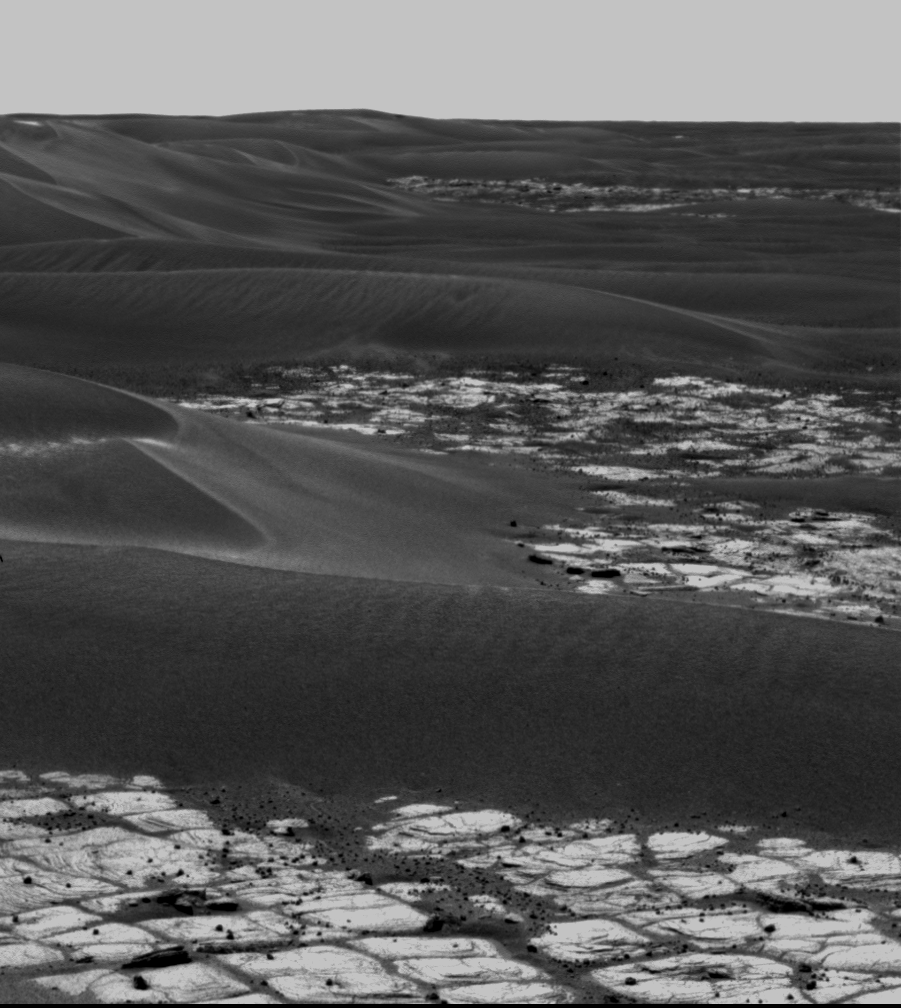

Dodging the Drifts

This image taken by NASA’s Mars Exploration Rover Opportunity is a portion of a mosaic acquired by the panoramic camera. The picture highlights the light-toned outcrop on the rim of “Erebus Crater” and large, dark, wind-deposited drifts that have filled the center of the crater. Opportunity took this image on the rover’s 608th sol (Oct. 9, 2005). The rover is driving west, avoiding the large drifts and crossing the low ripples and outcrop to the right. After traversing to the north of the large drift on the horizon (near the center of the image), Opportunity will drive south to the western rim of the crater.

Credit: NASA/JPL-Caltech/Cornell